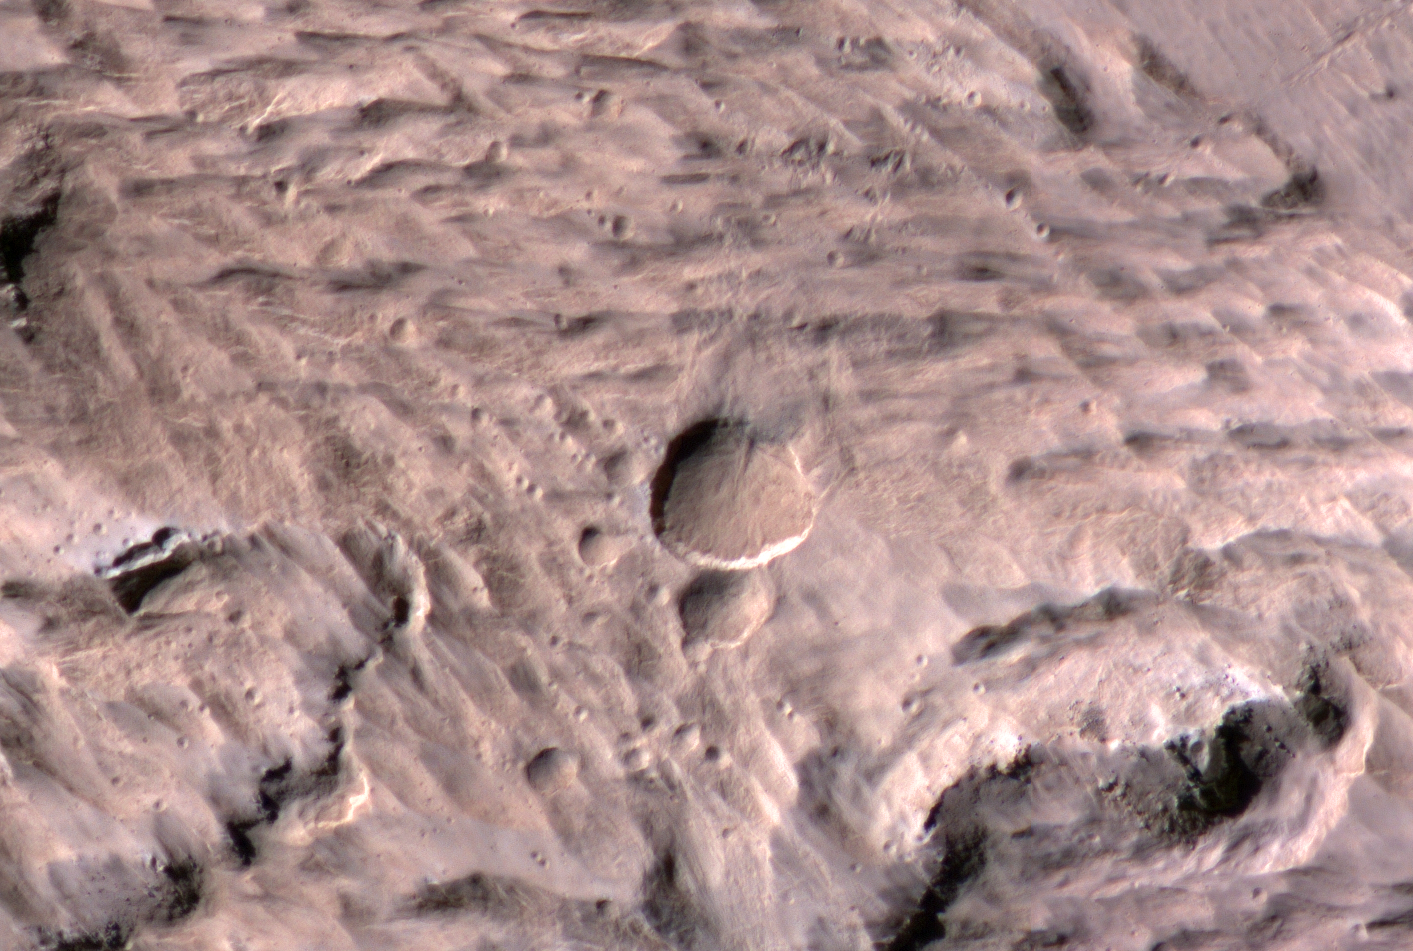

Large, Fresh Crater Surrounded by Smaller Craters

The largest crater associated with a March 2012 impact on Mars has many smaller craters around it, revealed in this image from the High Resolution Imaging Science Experiment (HiRISE) camera on NASA’s Mars Reconnaissance Orbiter.

The crater at the center of this May 9, 2014, image is 159 feet (48.5 meters) wide. It resulted from an impact that occurred in the interval between daily Mars-afternoon observations on March 27 and March 28, 2012, as determined from before-and-after observations of a large impact scar (see PIA18381) and of the largest and second-largest craters (see PIA18383). It is the biggest fresh impact crater anywhere — not just on Mars — ever clearly confirmed by before-and-after images.

The many smaller craters surrounding the two largest ones suggest that an incoming asteroid exploded while passing through Mars’ thin atmosphere, with multiple fragments excavating individual craters when they struck the ground. Alternatively, they could be secondary craters resulting from material that was ejected from excavation of the larger two craters.

The location is 3.34 degrees north latitude, 219.38 degrees east longitude. This image is an excerpt from a HiRISE observation catalogued as ESP_036481_1835.

HiRISE is one of six instruments on NASA’s Mars Reconnaissance Orbiter. The University of Arizona, Tucson, operates HiRISE, which was built by Ball Aerospace & Technologies Corp., Boulder, Colorado. NASA’s Jet Propulsion Laboratory, a division of the California Institute of Technology in Pasadena, manages the Mars Reconnaissance Orbiter Project for NASA’s Science Mission Directorate, Washington.

Credit: NASA/JPL-Caltech/Univ. of Arizona